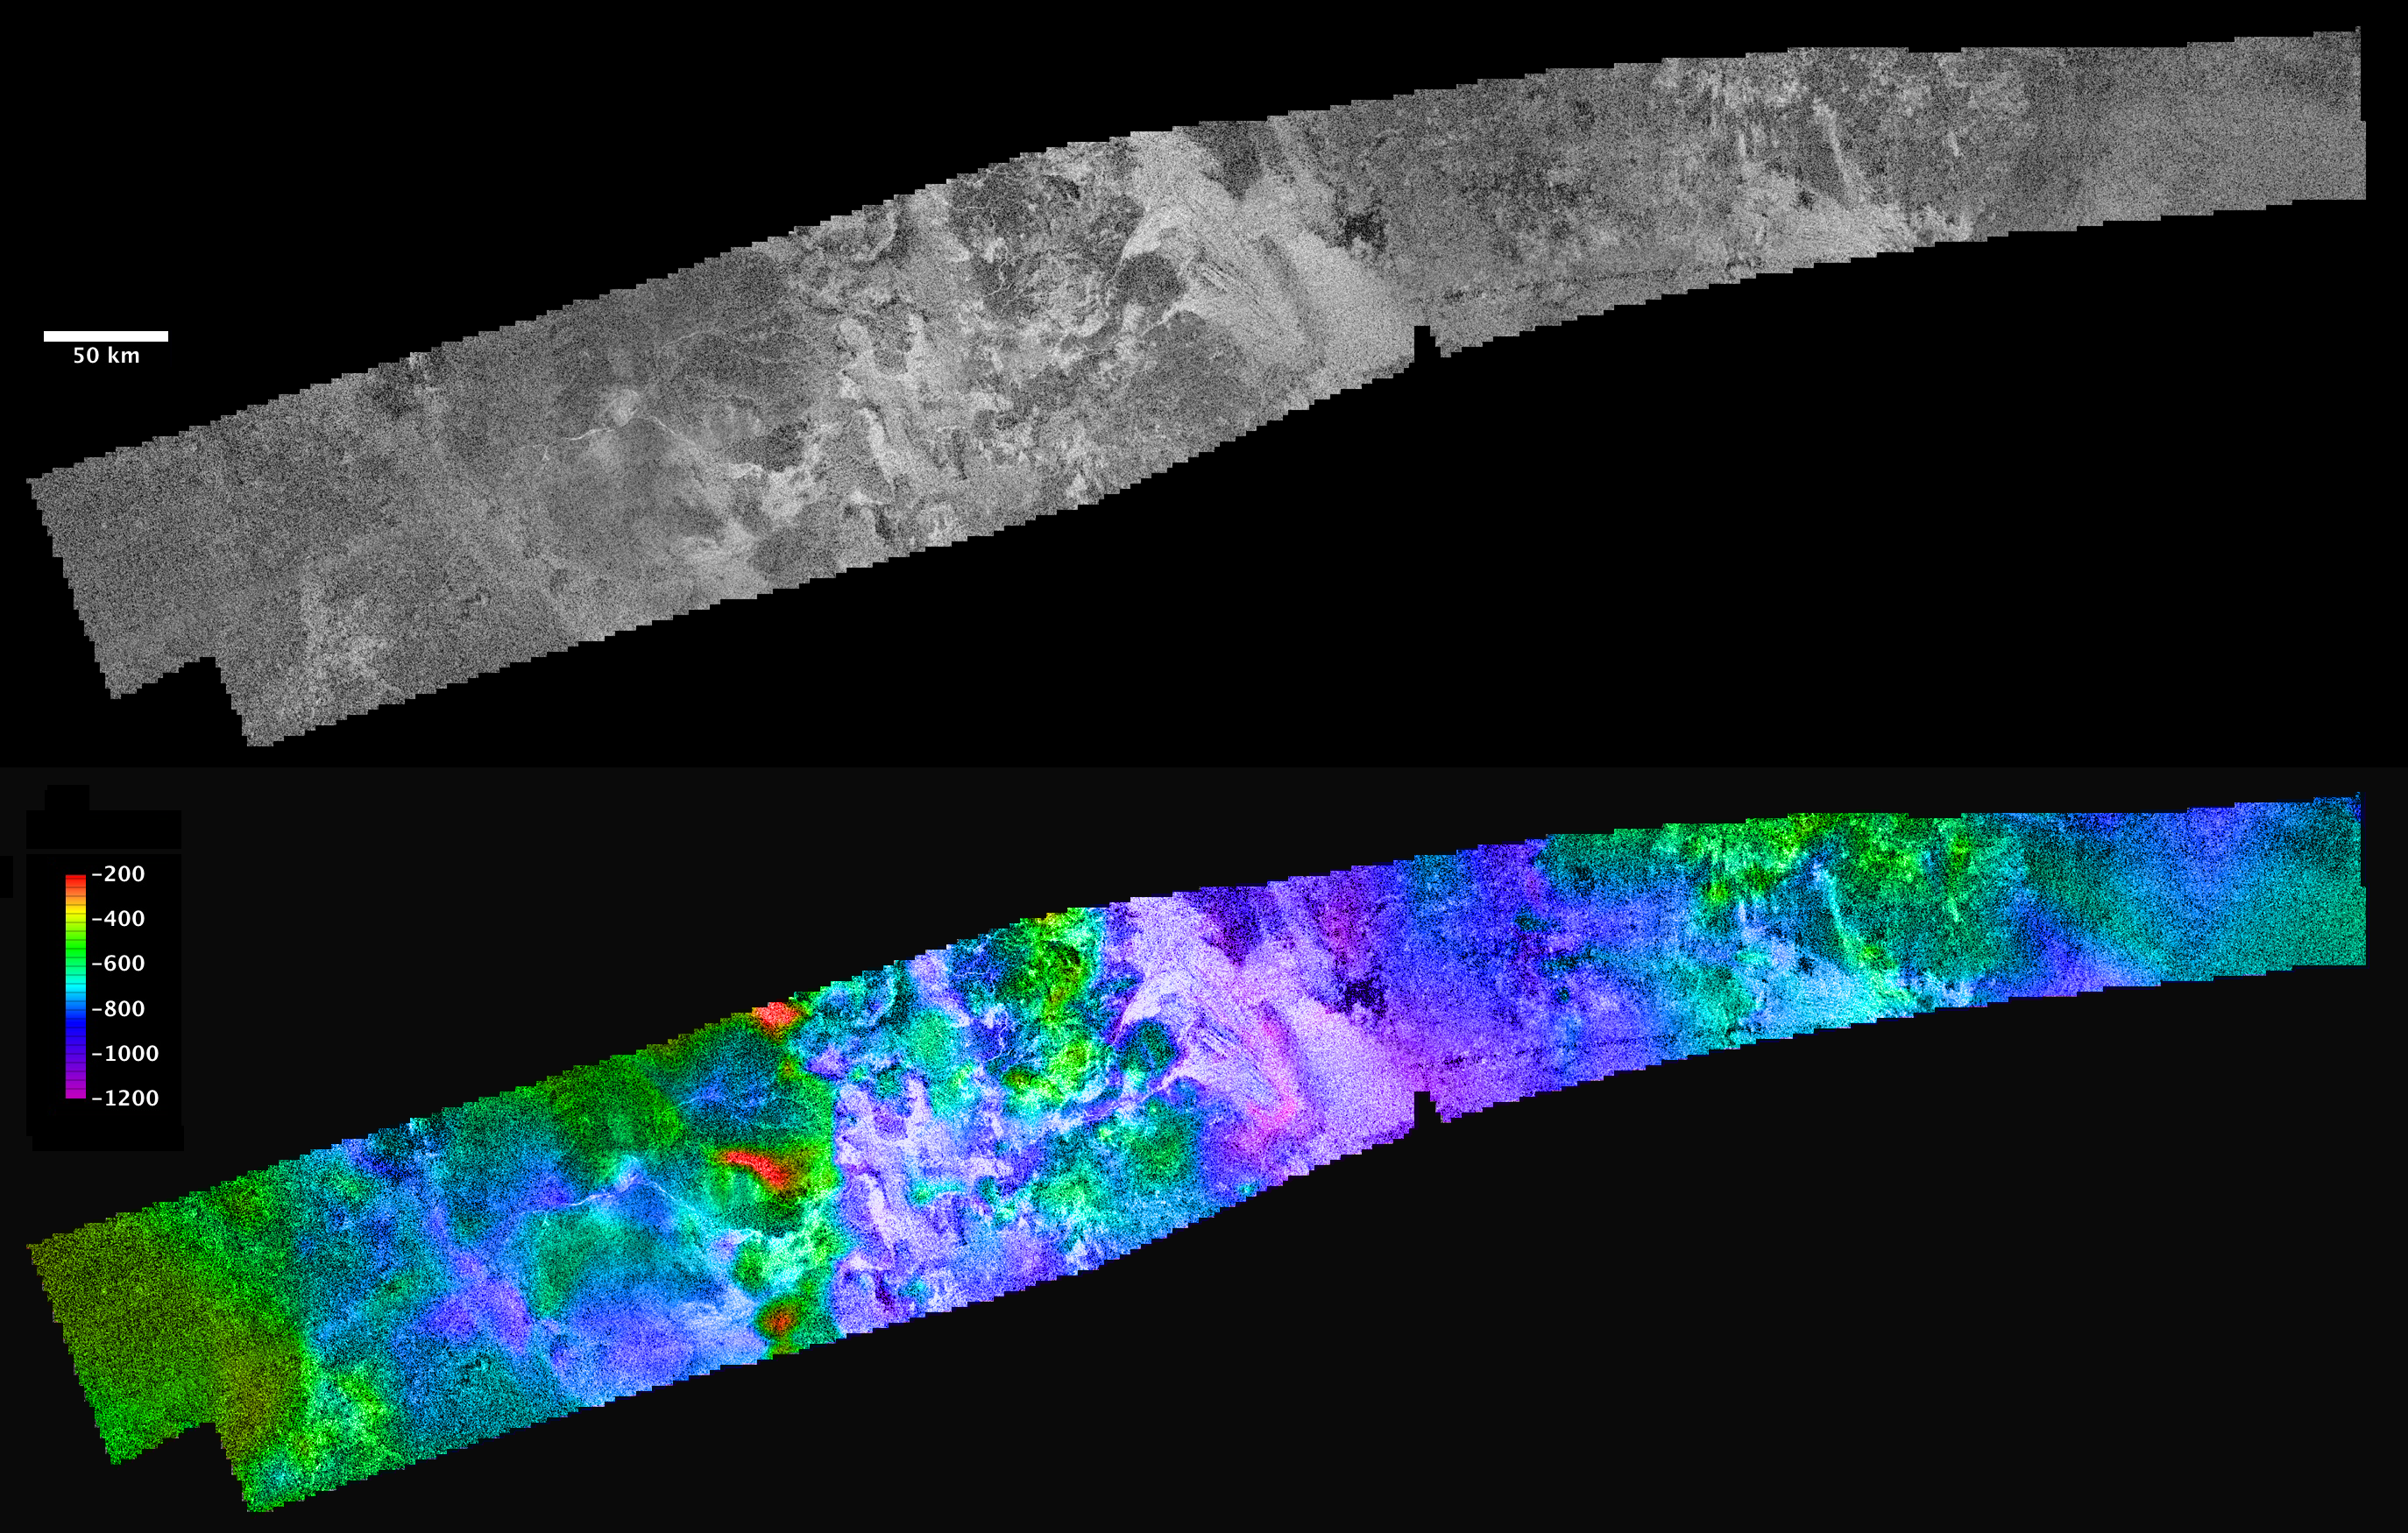

Ganesa Macula

Cassini’s radar mapper has obtained stereo views of close to 2 percent of Titan’s surface during 19 flybys over the last five years. The process of making topographic maps from images is just getting started, but the results already reveal some of the diversity of Titan’s geologic features.

The prominent, roughly circular feature in the western part of this image is an area known as Ganesa Macula. This 180-kilometer-(110-mile)-wide feature crudely resembles steep-sided volcanic domes on Venus that were imaged with the NASA Magellan spacecraft in the 1990s. It was therefore hypothesized initially to be a cryovolcanic feature. The topographic map derived from radar stereo shows that Ganesa as a whole is not elevated, as would be expected for a volcano. Instead, it is tilted (low in the west, high along the eastern margin). Other high and low areas with north-south trending margins alternate to the east of Ganesa. Low areas are consistently filled by radar-bright (rough) channels and flow deposits. The largest of these, in the center of the map with two bright channels leading to triangular fan structures on its western margin, is known as Leliah Fluctus. Although Ganesa Macula could have originated as a cryovolcanic feature (or perhaps as an impact crater, either of which would account for its distinct circular outline), it appears to have been extensively modified by both tectonic (faulting) and fluvial (erosion by fluids derived from rainfall) processes.

The region shown here is centered near 50 degrees north latitude, 80 degrees west longitude, and is about 1,480 kilometers (920 miles) across. The maps are in equirectangular projection with north at the top. The images used for mapping were acquired during flybys on Oct. 26, 2004, and Jan. 13, 2007 (known as Ta and T23). The Ta image is shown in black and white at the top. It has a pixel spacing of 351 meters (about 1,200 feet). Below, the same image is shown with color coding to indicate elevations, as shown by the color bar at left. The total range of relief from purple (low) to red (high) is 1,000 meters (about 3,300 feet).

Video clips showing a “flyover” of these regions are shown in Figure 1 (in color) and Figure 2 (in black and white). These movies are vertically exaggerated by 15 times. Elevation is shown in color, from purple (low) to red (high).

The flight path starts by looking down at the area from the north, then flies down to the northeast end of the map and looks more horizontally across to the west. This gives an especially good view of the major flow deposit Leilah Fluctus, the big bright area with two prominent bright triangular extensions on its far (west) side. The flight path then rotates down around the southern side of the area. Note the channels carved into the mountains by the flows that created Leilah Fluctus. The high-standing areas are generally more radar-dark and the low areas are filled with very radar-bright material. This pattern of flow materials being extremely bright is seen in many places on Titan and may have to do with the cobbles (roughly fist-sized rocks) deposited by the flows. Such rocks would reflect the radar signal much more strongly than smooth terrain does. Finally, the flight path continues around the southern edge of Ganesa Macula and then up across the map to look eastward across it. The circular outline of Ganesa shows only in the black and white image and is a little hard to see from this horizontal view.

The color movie (Figure 1) makes it clear that Ganesa is generally high on the eastern side, with a few isolated very high peaks, seen in red, and low on the western side. Other high and low areas with north-south trending margins alternate to the east of Ganesa. Once again, low areas are consistently filled by radar-bright (rocky) channels and flow deposits. Thus, though Ganesa Macula may have originated as a cryovolcanic feature (or an impact crater, either of which would account for its distinct circular outline), it appears to have been extensively modified by both tectonic and fluvial processes.

The Cassini-Huygens mission is a cooperative project of NASA, the European Space Agency and the Italian Space Agency. NASA’s Jet Propulsion Laboratory, a division of the California Institute of Technology in Pasadena, manages the mission for NASA’s Science Mission Directorate, Washington, D.C. The Cassini orbiter was designed, developed and assembled at JPL. The radar instrument was built by JPL and the Italian Space Agency, working with team members from the United States and several European countries.

Credit: NASA/JPL-Caltech/ASI/USGS